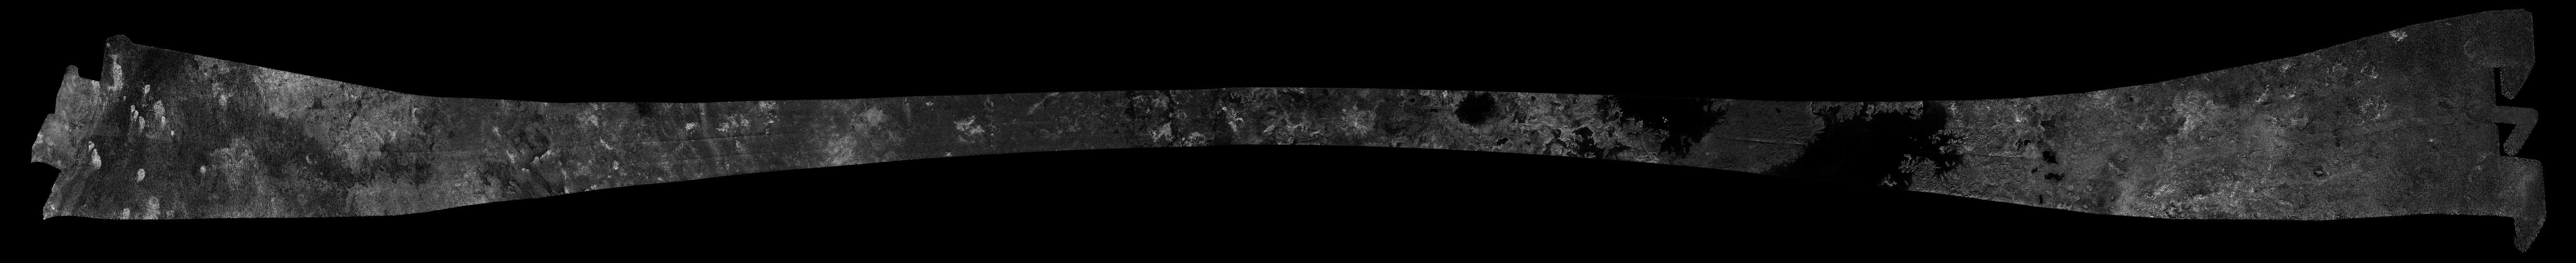

Titan Radar Swath (T-29 Flyby – April 26, 2007)

This image was obtained by NASA’s Cassini radar instrument during a flyby on April 26, 2007. North Polar Region (Fensal, Northern Lakes District, Bolsena Lacus, North Pole Sea, Ligeia Mare). The radar antenna was pointing toward Titan at an altitude of 980 kilometers 609 miles) during the closest approach.

The radar antenna was pointing toward Titan at a 980 km altitude at the closest approach.

The image has been processed with a resolution of 128 pixels/deg.

The Cassini-Huygens mission is a cooperative project of NASA, the European Space Agency and the Italian Space Agency. The Jet Propulsion Laboratory, a division of the California Institute of Technology in Pasadena, manages the mission for NASA’s Science Mission Directorate. The Cassini orbiter was designed, developed and assembled at JPL. The radar instrument was built by JPL and the Italian Space Agency, working with team members from the United States and several European countries.

Credit: NASA/JPL-Caltech/ASI